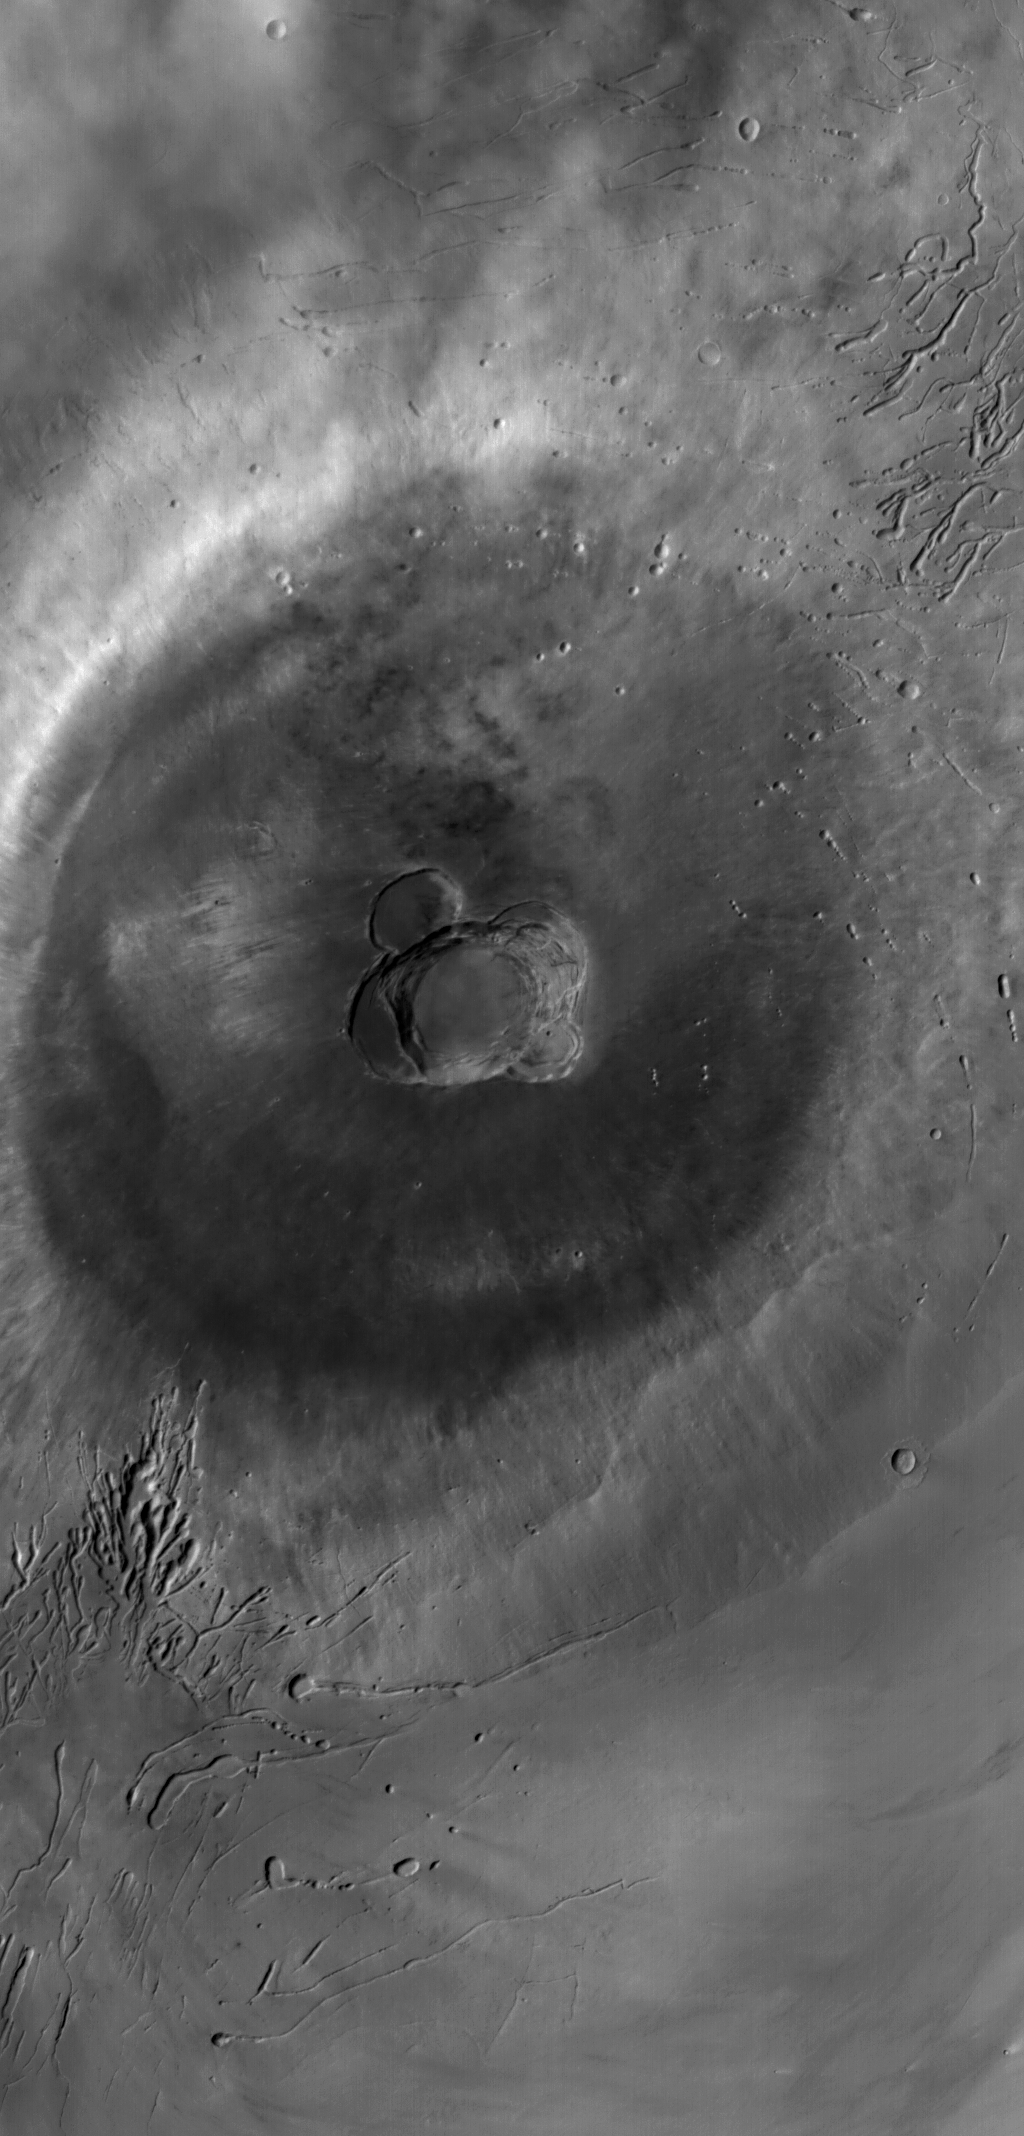

Ascraeus Mons

24 December 2004
This red wide angle Mars Global Surveyor (MGS) Mars Orbiter Camera (MOC) image shows Ascraeus Mons, the northernmost of the three Tharsis Montes shield volcanoes. Ascraeus Mons is about 460 km (~286 mi) across and its summit is at an elevation of about 18 km (11 mi) above the martian datum — the elevation designated as 0 km. The center of the summit caldera is near 11°N, 104°W. Sunlight illuminates the scene from the left/upper left.

Credit: NASA/JPL/Malin Space Science Systems